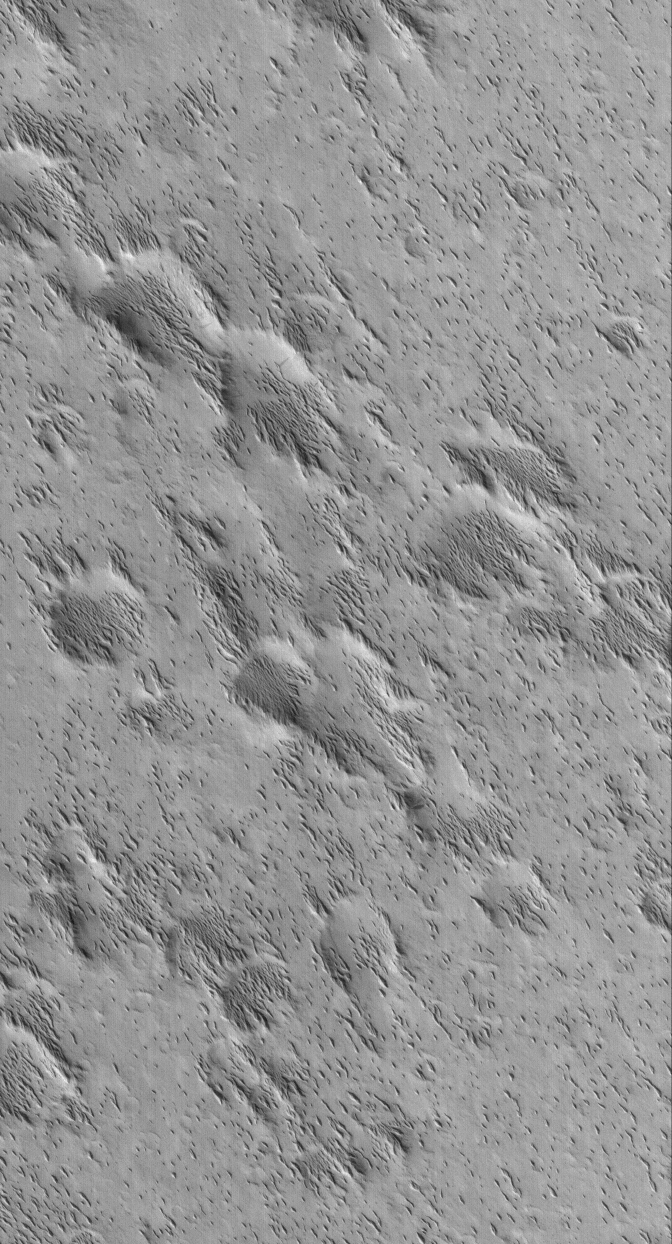

Small Yardangs

16 November 2005
This Mars Global Surveyor (MGS) Mars Orbiter Camera (MOC) image shows small yardangs formed by wind erosion of a material that once completely covered everything in this scene. These landforms are located in southern Amazonis Planitia.

Location near: 8.1°N, 151.6°W
Image width: width: ~3 km (~1.9 mi)
Illumination from: lower left
Season: Northern Autumn

Credit: NASA/JPL/Malin Space Science Systems